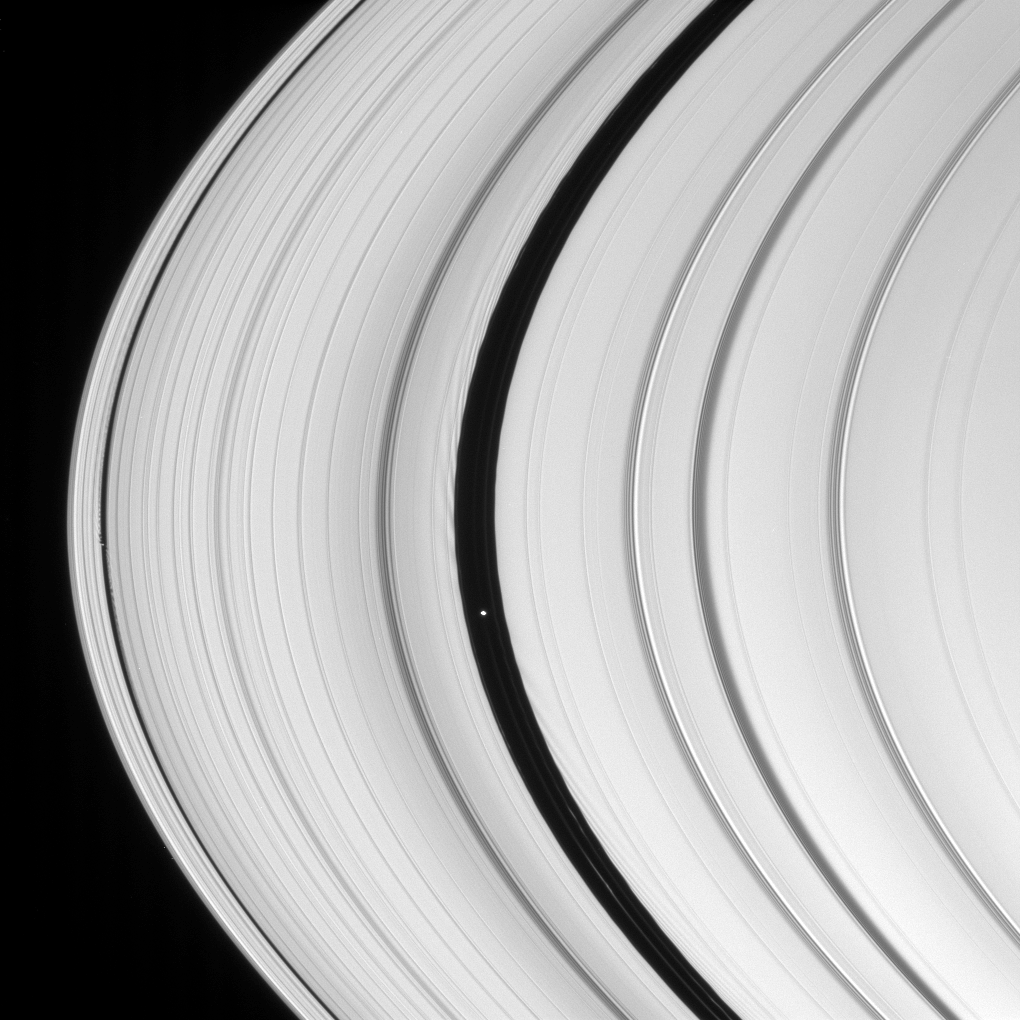

Daphnis and Pan

Saturn’s two ring-embedded moons are pictured here, along with clearly visible signs of their perturbing effects on the ring edges that border the gaps they inhabit.

These ripples along the ring edges arise when the perturbing moon passes by, creating leading wakes in the faster moving ring material interior to the moon and trailing wakes as it passes the slower moving ring material beyond the moon. Being larger than Daphnis, Pan creates correspondingly larger wakes.

Daphnis (7 kilometers, or 4.3 miles across) is seen in the Keeler Gap at left, and Pan (26 kilometers, or 16 miles across) appears near center in the Encke Gap.

This view looks toward the unilluminated side of the rings from about 10 degrees above the ringplane. The image was taken in visible light with the Cassini spacecraft narrow-angle camera on Dec. 1, 2007. The view was acquired at a distance of approximately 1.3 million kilometers (819,000 miles) from Saturn. Image scale is 8 kilometers (5 miles) per pixel.

The Cassini-Huygens mission is a cooperative project of NASA, the European Space Agency and the Italian Space Agency. The Jet Propulsion Laboratory, a division of the California Institute of Technology in Pasadena, manages the mission for NASA’s Science Mission Directorate, Washington, D.C. The Cassini orbiter and its two onboard cameras were designed, developed and assembled at JPL. The imaging operations center is based at the Space Science Institute in Boulder, Colo.

Credit: NASA/JPL/Space Science Institute